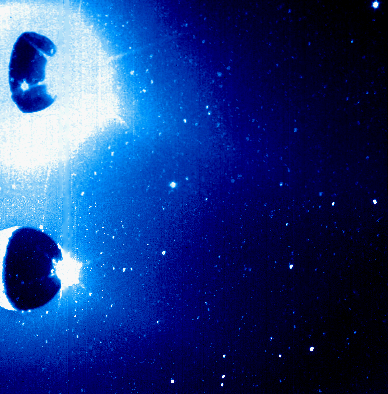

Io’s Sodium Cloud (Clear and Green-Yellow Filters)

The green-yellow filter and clear filter images of Io which were released over the past two days were originally exposed on the same frame. The camera pointed in slightly different directions for the two exposures, placing a clear filter image of Io on the top half of the frame, and a green-yellow filter image of Io on the bottom half of the frame. This picture shows that entire original frame in false color, the most intense emission appearing white.

East is to the right. Most of Io’s visible surface is in shadow, though one can see part of an illuminated crescent on its western side. The burst of white light near Io’s eastern equatorial edge (most distinctive in the green filter image) is sunlight scattered by the plume of the volcano Prometheus.

There is much more bright light near Io in the clear filter image, since that filter’s wider wavelength range admits more scattered light from Prometheus’ sunlit plume and Io’s illuminated crescent. Thus in the clear filter image especially, Prometheus’s plume was bright enough to produce several white spikes which extend radially outward from the center of the plume emission. These spikes are artifacts produced by the optics of the camera. Two of the spikes in the clear filter image appear against Io’s shadowed surface, and the lower of these is pointing towards a bright round spot. That spot corresponds to thermal emission from the volcano Pele.

The Jet Propulsion Laboratory, Pasadena, CA manages the mission for NASA’s Office of Space Science, Washington, DC.

Credit: NASA/JPL